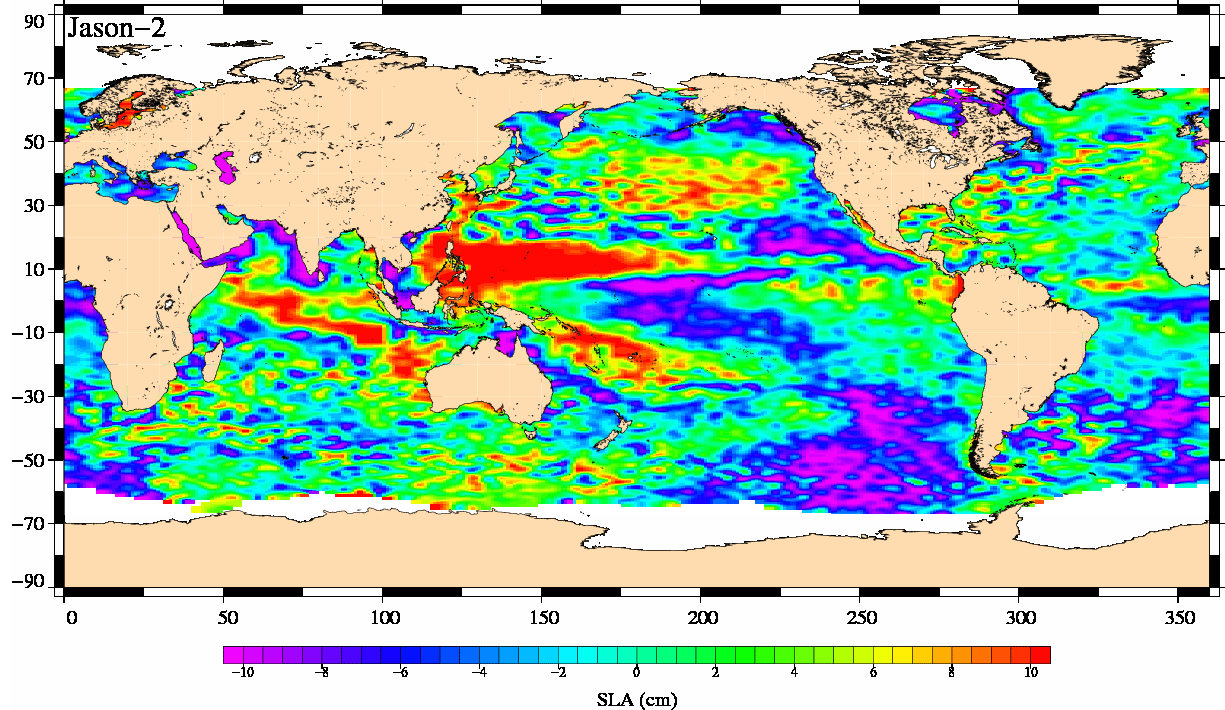

Newest Ocean-Observing Satellite Records Recent Sea Level Changes

The Ocean Surface Topography Mission (OSTM)/Jason-2, launched on June 20, 2008, wasted no time getting to work. The satellite’s radar altimeter collected its first data a little more than 48 hours after launch. Within a month, it had already produced its first complete maps of global ocean surface topography, surface wave height and wind speed.

This image shows mean sea-level anomaly data from OSTM/Jason-2 for the period July 21, 2008, to July 31, 2008. An anomaly is a departure from an average value.

Red and yellow are regions where sea levels are higher than normal. Purple and dark blue show where sea levels are lower. A higher-than-normal sea surface is usually a sign of warm waters below, while low sea levels often indicate cooler than normal temperatures.

OSTM/Jason 2 is an international endeavor with responsibility for satellite development and launch shared between NASA and CNES, the French space agency. CNES and the U.S. National Oceanic and Atmospheric Administration (NOAA) are responsible for satellite operations, while JPL is managing the mission for NASA. Data processing is being carried out by CNES, the European Organisation for the Exploitation of Meteorological Satellites (EUMETSAT) and NOAA.

OSTM/Jason-2 is the third altimeter mission on which NASA and CNES have collaborated. The first, Topex/Poseidon, launched in 1992 and was decommissioned in 2006. It was followed by Jason-1, which launched in 2001 and is still in operation.

The continuous data record from these three missions helps scientists monitor how global sea level and the distribution of heat in the ocean changes over time. This information is used to monitor climate change and ocean circulation and benefits society by enabling more accurate weather, ocean and climate forecasts. Plans for Jason-3 are underway with NASA, CNES, EUMETSAT, and NOAA as lead agency.

For more information about OSTM/Jason 2, visit: http://www.nasa.gov/ostm and http://sealevel.jpl.nasa.gov/mission/ostm.html.

Photojournal Note: The Jason-3 launch date is Sunday, Jan. 17, 2016, 10:42 A.M. PST.

Credit: NASA/JPL/CNES